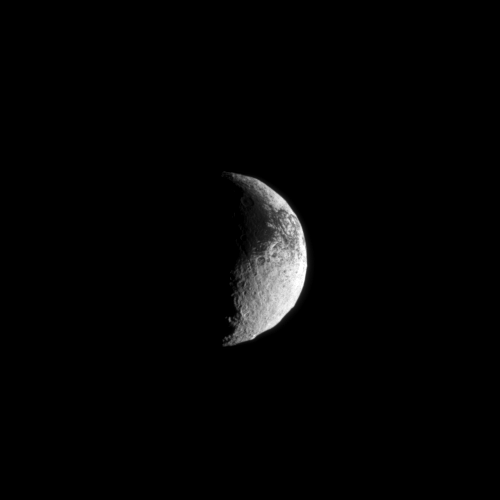

Dark Interrupting Bright

Light and dark terrain covers the surface of Saturn’s moon Iapetus in this Cassini spacecraft image.

Lit terrain seen here is on the area between the Saturn-facing side and trailing hemisphere of Iapetus (1,471 kilometers, or 914 miles across). North on Iapetus is up and rotated 4 degrees to the right. See PIA11690 to learn more about Iapetus’s unusual bright/dark coloring.

The image was taken in visible light with the Cassini spacecraft narrow-angle camera on Dec. 1, 2009. The view was obtained at a distance of approximately 1.4 million kilometers (870,000 miles) from Iapetus and at a Sun-Iapetus-spacecraft, or phase, angle of 100 degrees. Image scale is 8 kilometers (5 miles) per pixel.

The Cassini-Huygens mission is a cooperative project of NASA, the European Space Agency and the Italian Space Agency. The Jet Propulsion Laboratory, a division of the California Institute of Technology in Pasadena, manages the mission for NASA’s Science Mission Directorate, Washington, D.C. The Cassini orbiter and its two onboard cameras were designed, developed and assembled at JPL. The imaging operations center is based at the Space Science Institute in Boulder, Colo.

Credit: NASA/JPL/Space Science Institute